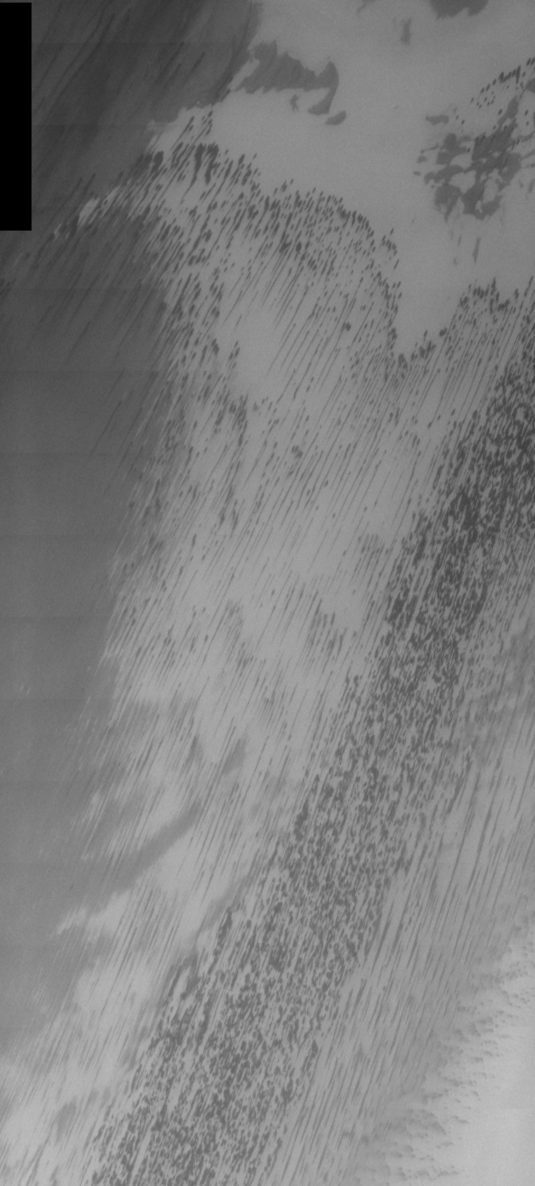

THEMIS Images as Art #10

Released 13 February 2004

Humanity is a very visual species. We rely on our eyes to tell us what is going on in the world around us. Put any image in front of a person and that person will examine the picture looking for anything familiar. Even if the examiner has no idea what he/she is looking at in a picture, he/she will still be able to make a statement about the picture, usually preceded by the words “it looks like…” The image above is part of the surface of Mars, but is presented for its artistic value rather than its scientific value. When first viewed, this image solicited a statement that “it looks like…” something seen in everyday life.

Today we conclude our week of aquatic-style art on Mars with a gentle (or, perhaps, not-so-gentle) rainstorm.

Note: this THEMIS visual image has not been radiometrically nor geometrically calibrated for this preliminary release. An empirical correction has been performed to remove instrumental effects. A linear shift has been applied in the cross-track and down-track direction to approximate spacecraft and planetary motion. Fully calibrated and geometrically projected images will be released through the Planetary Data System in accordance with Project policies at a later time.

NASA’s Jet Propulsion Laboratory manages the 2001 Mars Odyssey mission for NASA’s Office of Space Science, Washington, D.C. The Thermal Emission Imaging System (THEMIS) was developed by Arizona State University, Tempe, in collaboration with Raytheon Santa Barbara Remote Sensing. The THEMIS investigation is led by Dr. Philip Christensen at Arizona State University. Lockheed Martin Astronautics, Denver, is the prime contractor for the Odyssey project, and developed and built the orbiter. Mission operations are conducted jointly from Lockheed Martin and from JPL, a division of the California Institute of Technology in Pasadena.

Credit: NASA/JPL/Arizona State University